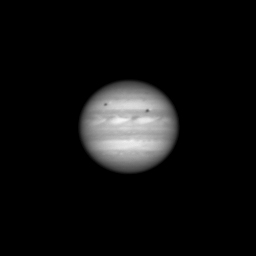

Jupiter Ahoy!

Annotated Version

The Long Range Reconnaissance Imager (LORRI) on NASA’s New Horizons spacecraft took this photo of Jupiter on Sept. 4, 2006, from a distance of 291 million kilometers (nearly 181 million miles) away.

Visible in the image are belts, zones and large storms in Jupiter’s atmosphere, as well as the Jovian moons Europa (at left) and Io and the shadows they cast on Jupiter.

LORRI snapped this image during a test sequence to help prepare for the Jupiter encounter observations. It was taken close to solar opposition, meaning that the Sun was almost directly behind the camera when it spied Jupiter. This makes Jupiter appear about 40 times brighter than Pluto will be for LORRI’s primary observations when New Horizons encounters the Pluto system in 2015.

To avoid saturation, the camera’s exposure time was kept to 6 milliseconds. This image was, in part, a test to see how well LORRI would operate with such a short exposure time.

Credit: NASA/Johns Hopkins University Applied Physics Laboratory/Southwest Research Institute